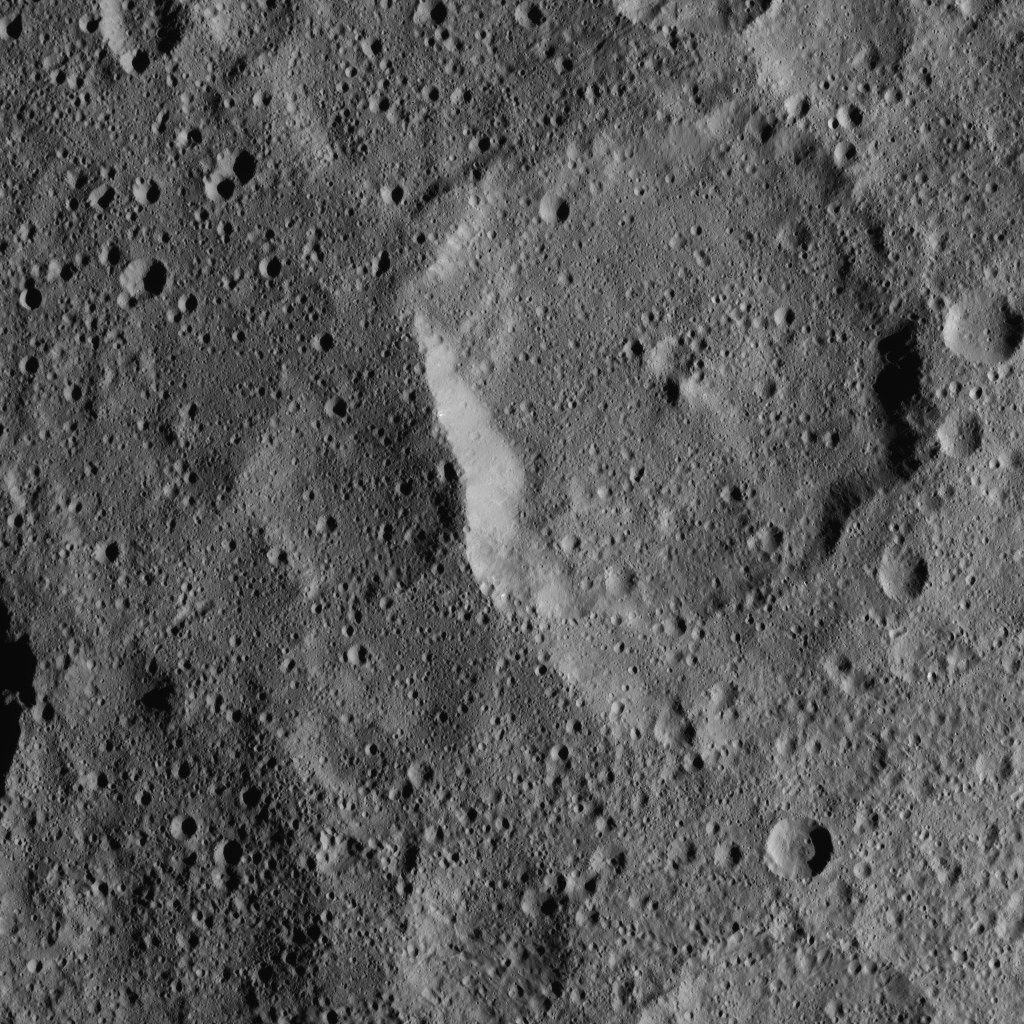

Dawn XMO2 Image 18

This view of dwarf planet Ceres from NASA’s Dawn spacecraft shows Kaikara Crater, the largest impact crater in this image. Kaikara is 45 miles (72 kilometers) wide.

Dawn took this image on Oct. 20, 2016, from its second extended-mission science orbit (XMO2), at a distance of about 920 miles (1,480 kilometers) above the surface. The image resolution is about 460 feet (140 meters) per pixel.

Dawn’s mission is managed by JPL for NASA’s Science Mission Directorate in Washington. Dawn is a project of the directorate’s Discovery Program, managed by NASA’s Marshall Space Flight Center in Huntsville, Alabama. UCLA is responsible for overall Dawn mission science. Orbital ATK, Inc., in Dulles, Virginia, designed and built the spacecraft. The German Aerospace Center, the Max Planck Institute for Solar System Research, the Italian Space Agency and the Italian National Astrophysical Institute are international partners on the mission team.

Credit: NASA/JPL-Caltech/UCLA/MPS/DLR/IDA